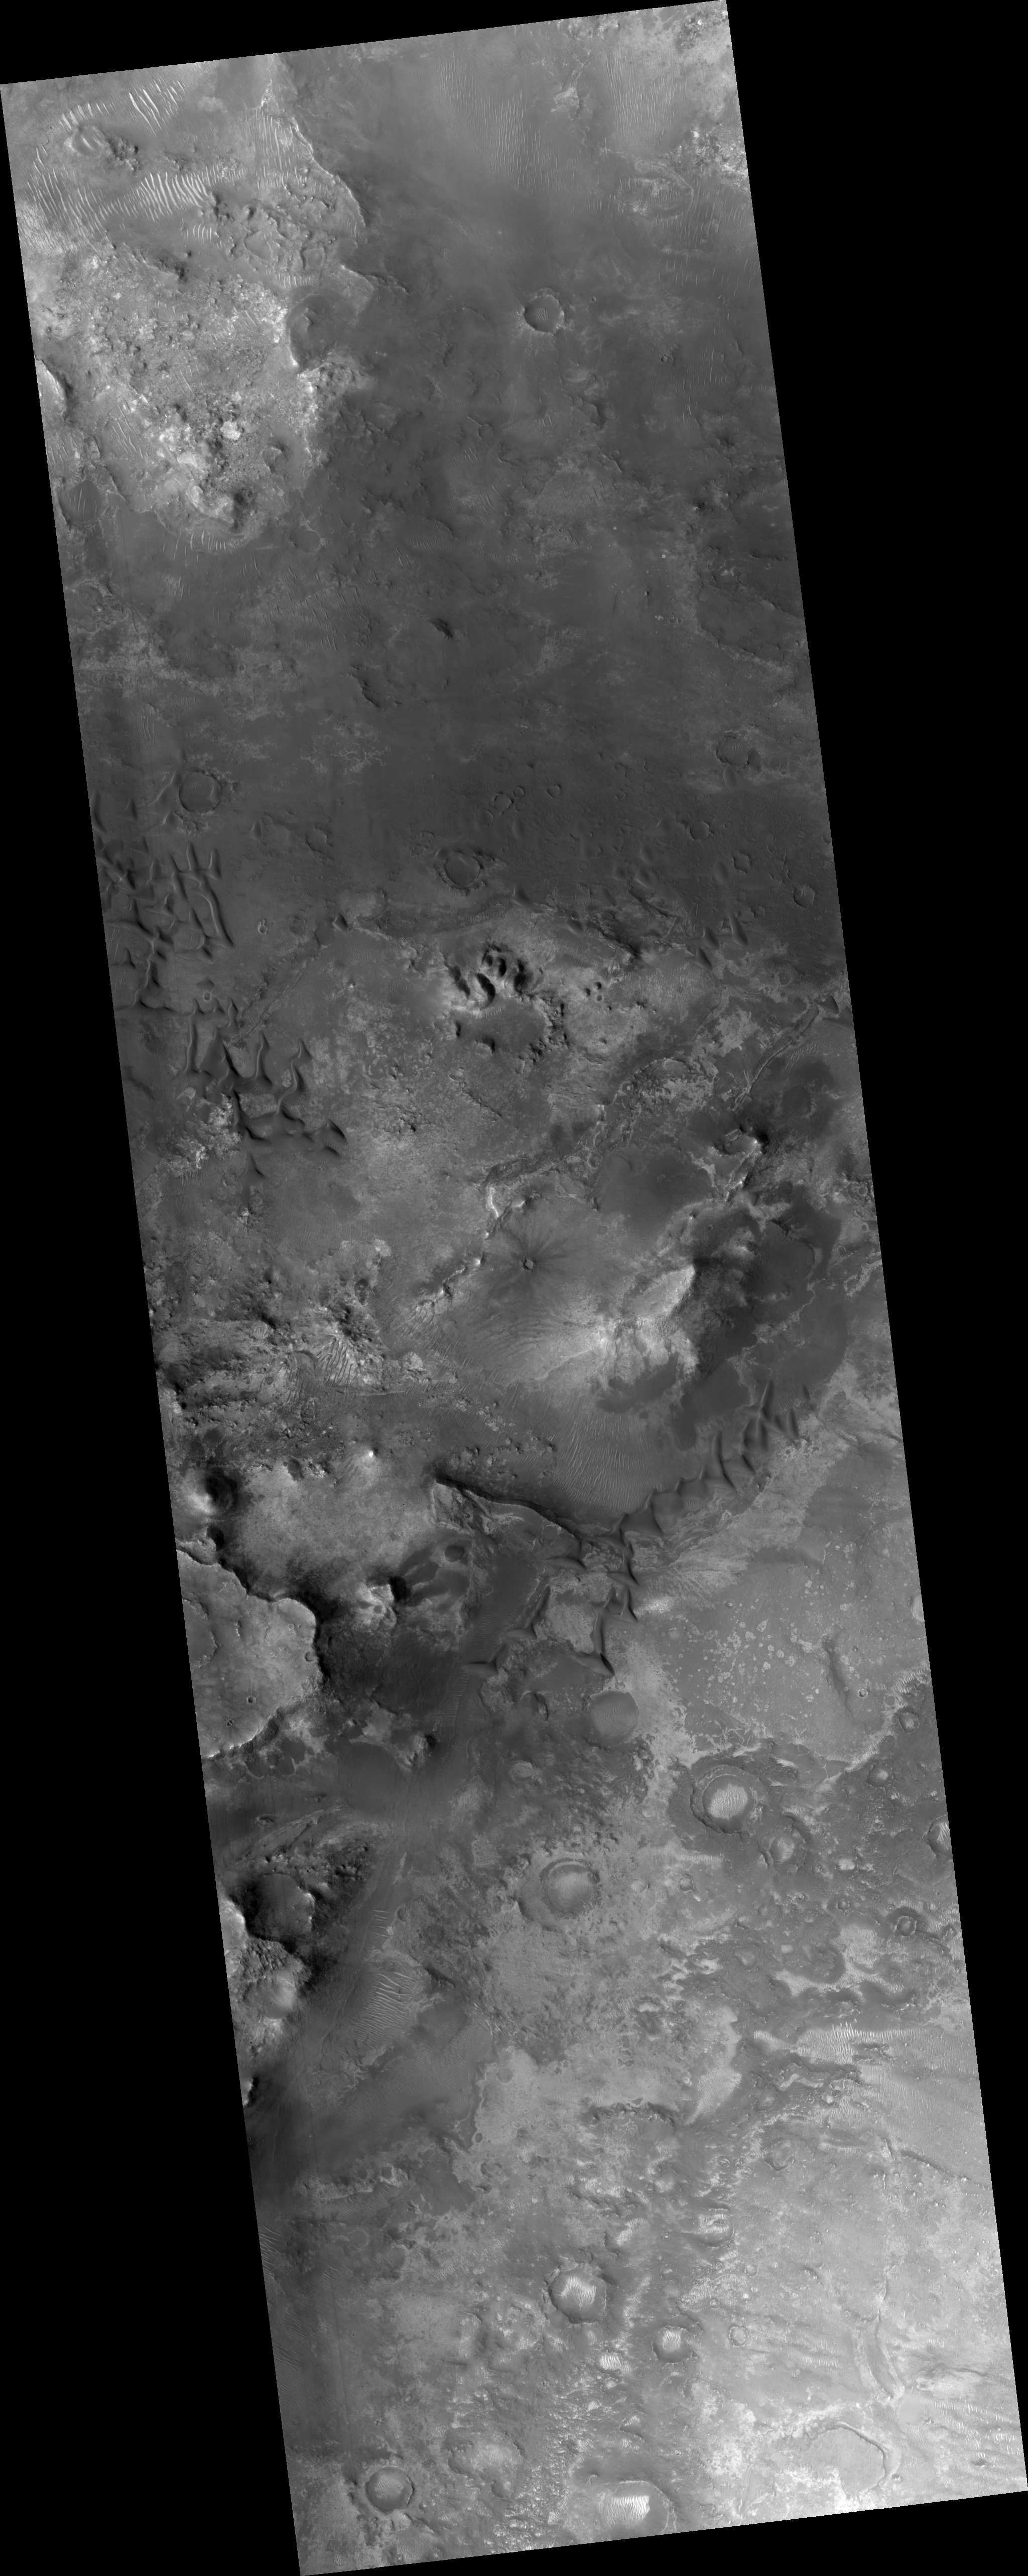

Proposed MSL Site in Nili Fossae Trough

HiRISE image (PSP_003086_2015) of proposed landing site for the Mars Science Laboratory (MSL) in Nili Fossae Trough.

Observation Toolbox
Acquisition date: 3 March 2007
Local Mars time: 3:38 PM
Degrees latitude (centered): 21.1°
Degrees longitude (East): 74.2°
Range to target site: 282.4 km (176.5 miles)
Original image scale range: 28.3 cm/pixel (with 1 x 1 binning) so objects ~85 cm across are resolved
Map-projected scale: 25 cm/pixel and north is up
Map-projection: EQUIRECTANGULAR
Emission angle: 7.4°
Phase angle: 55.5°
Solar incidence angle: 62°, with the Sun about 28° above the horizon
Solar longitude: 206.4°, Northern Summer

NASA’s Jet Propulsion Laboratory, a division of the California Institute of Technology in Pasadena, manages the Mars Reconnaissance Orbiter for NASA’s Science Mission Directorate, Washington. Lockheed Martin Space Systems, Denver, is the prime contractor for the project and built the spacecraft. The High Resolution Imaging Science Experiment is operated by the University of Arizona, Tucson, and the instrument was built by Ball Aerospace and Technology Corp., Boulder, Colo.

Credit: NASA/JPL/Univ. of Arizona